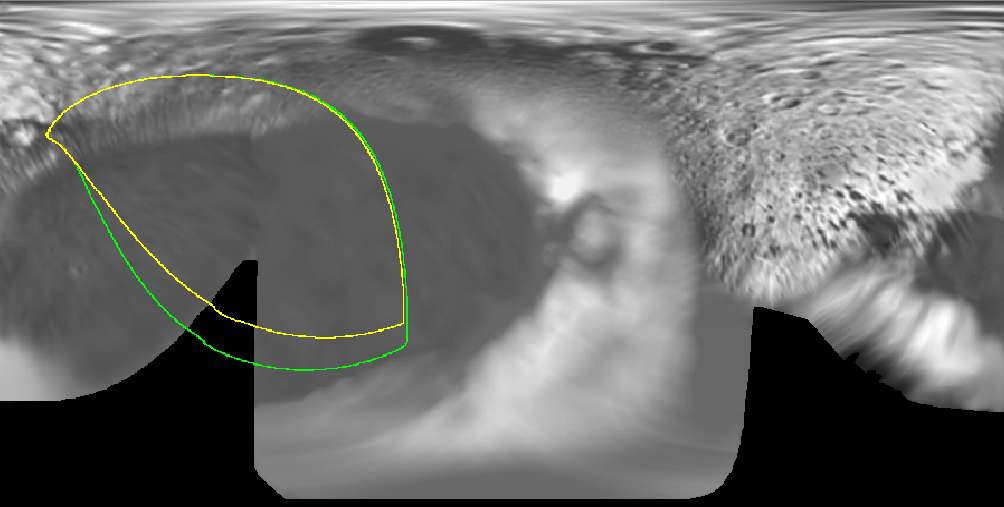

Iapetus’ New Year’s Flyby

Figure 1

This map of the surface of Saturn’s moon Iapetus (1,436 kilometers, or 892 miles across), generated from images taken by NASA’s Voyager spacecraft, illustrates the imaging coverage planned during Cassini’s flyby on Dec. 31, 2004.

Cassini will glide past Iapetus at a distance of approximately 123,400 kilometers (76,700 miles) on New Year’s Eve, at a speed of about 2 kilometers per second (4,474 miles per hour). Imaging coverage will be focused primarily on the dark terrain of Iapetus’ leading hemisphere, in the area known as Cassini Regio. The spacecraft’s namesake, Jean-Dominique Cassini, discovered Iapetus in 1672 and was only able to see the moon’s bright trailing hemisphere.

In figure 1, colored lines on the map enclose regions that will be covered at different imaging scales as Cassini approaches Iapetus.

Images from Cassini’s flyby will be superior in resolution to those obtained by Voyager 2 in August 1981. Voyager 2 passed Iapetus at a distance of approximately 909,000 kilometers (564,800 miles) at closest approach, yielding a best resolution image of about 8 kilometers per pixel. The resolution of Cassini images from this flyby will be 1.5 kilometers per pixel and better.

The Cassini-Huygens mission is a cooperative project of NASA, the European Space Agency and the Italian Space Agency. The Jet Propulsion Laboratory, a division of the California Institute of Technology in Pasadena, manages the mission for NASA’s Science Mission Directorate, Washington, D.C. The Cassini orbiter and its two onboard cameras were designed, developed and assembled at JPL. The imaging team is based at the Space Science Institute, Boulder, Colo.

Credit: NASA/JPL/Space Science Institute